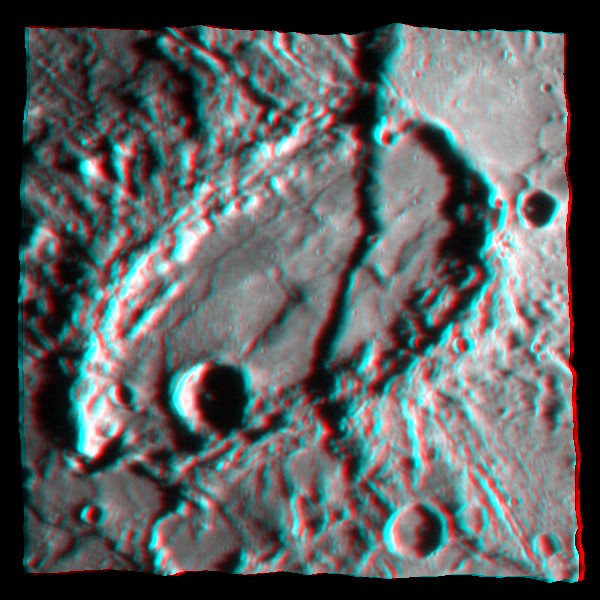

Mercury – in 3-D!

This graphic shows a portion of the fault scarp Beagle Rupes (see PIA10939) cutting through the highly elliptical crater Sveinsdóttir in a three-dimensional (3D) representation. By combining information from multiple images of the same portion of Mercury’s surface taken under different viewing angles, the topography of the surface was determined. A high-resolution image was then overlaid on the topography map, resulting in this 3D image. In total, over 80 MESSENGER images were used to create this 3D view of Mercury’s surface. As the MESSENGER mission continues, many more images will be acquired, and these additional images will provide views of Mercury’s surface from a variety of illumination conditions and viewing geometries. These myriad views, anchored by topographic profiles to be acquired by MESSENGER’s laser altimeter, will enable large portions of the surface of Mercury to be studied in 3D.

Date Acquired: January 14, 2008
Image Mission Elapsed Time (MET) : NAC image from 108830230 resampled on a topographic map made from more than 80 NAC and WAC images.
Instrument: Narrow Angle Camera (NAC) and Wide Angle Camera (WAC) of the Mercury Dual Imaging System (MDIS)
Scale: Sveinsdóttir crater is about 120 kilometers by 220 kilometers (75 miles by 140 miles).

These images are from MESSENGER, a NASA Discovery mission to conduct the first orbital study of the innermost planet, Mercury. For information regarding the use of images, see the MESSENGER image use policy.

Credit: NASA/Johns Hopkins University Applied Physics Laboratory/Carnegie Institution of Washington/Planetary Science Institute